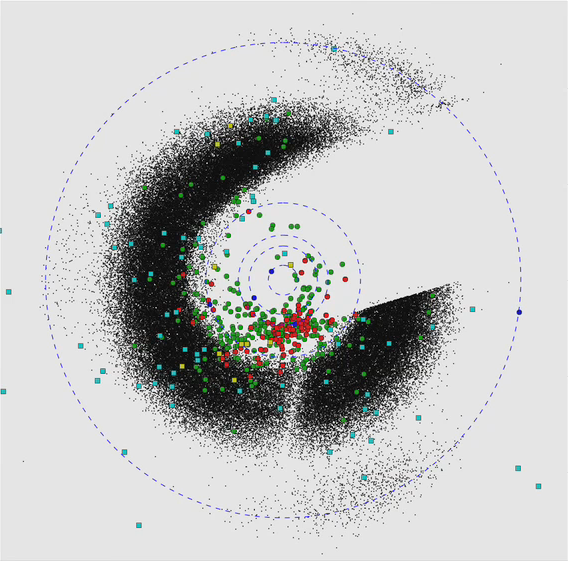

Asteroid and Comet Census from WISE

This animation demonstrates how the Wide-field Infrared Survey Explorer, or WISE, surveys asteroids and comets in the solar system. The project to hunt for asteroids and comets — including near-Earth objects, or NEOs — using the WISE data is called NEOWISE.

The perspective shown here is looking down from high above Earth’s North Pole, a kind of bird’s eye view of the solar system. The planets are shown as blue dots, and their orbits are the dashed lines. Earth is the third blue dot from the sun. The big mass of black dots consists of asteroids in the main belt, between Mars and Jupiter.

The green dots show the known near-Earth objects, both asteroids and comets, that NEOWISE has spotted so far. Newfound near-Earth objects are shown as red dots. The turquoise squares are comets observed by the mission so far, and the yellow squares are newfound comets.

The animation covers the period from early January through mid-September, 2010. As of Oct. 4, 2010, the project has observed more than 150,000 main belt asteroids and discovered more than 33,500. It has observed 452 near-Earth objects and discovered 118. It has also observed 110 comets and discovered 19.

JPL manages the Wide-field Infrared Survey Explorer for NASA’s Science Mission Directorate, Washington. The principal investigator, Edward Wright, is at UCLA. The mission was competitively selected under NASA’s Explorers Program managed by the Goddard Space Flight Center, Greenbelt, Md. The science instrument was built by the Space Dynamics Laboratory, Logan, Utah, and the spacecraft was built by Ball Aerospace & Technologies Corp., Boulder, Colo. Science operations and data processing take place at the Infrared Processing and Analysis Center at the California Institute of Technology in Pasadena. Caltech manages JPL for NASA.

Credit: NASA/JPL-Caltech/UCLA/JHU